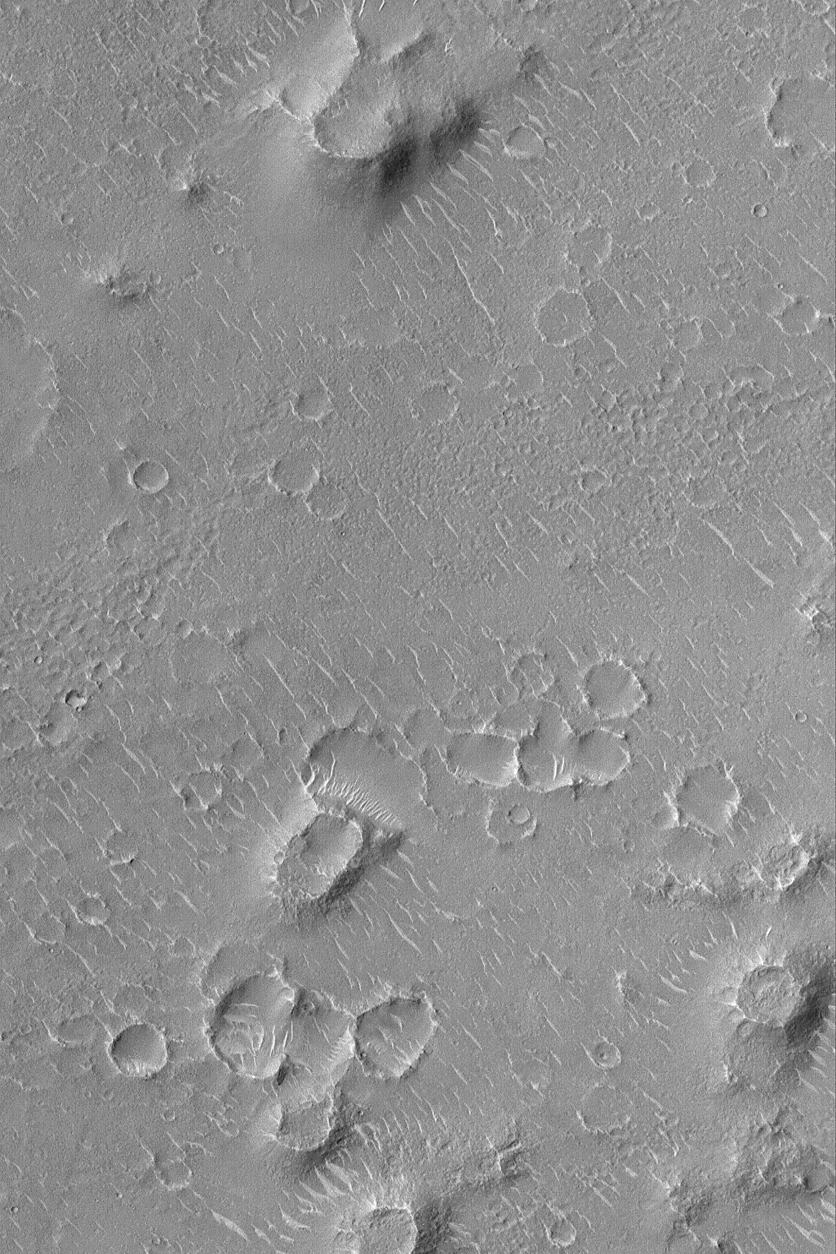

Isidis Planitia

24 December 2003
This Mars Global Surveyor (MGS) Mars Orbiter Camera (MOC) image shows a small portion of the vast Isidis Planitia, the region in which the Beagle 2 is scheduled to land on 25 December 2003 (GMT; it will be the evening of 24 December 2003 in the U.S.). Much of Isidis Planitia has low hills and mounds like those shown here. Many of these are remnants of a layer (or group of sub-resolution layers) that once more extensively covered Isidis Planitia, but was later stripped away, revealing previously-buried meteor impact craters. The light-toned ridges and somewhat squiggly features are windblown dunes. This picture is located around 10.7°N, 268.6°W, which is in the vicinity of the projected Beagle 2 landing zone. The picture covers an area 3 km (1.9 mi) wide. Sunlight illuminates the scene from the left/lower left.

Credit: NASA/JPL/Malin Space Science Systems